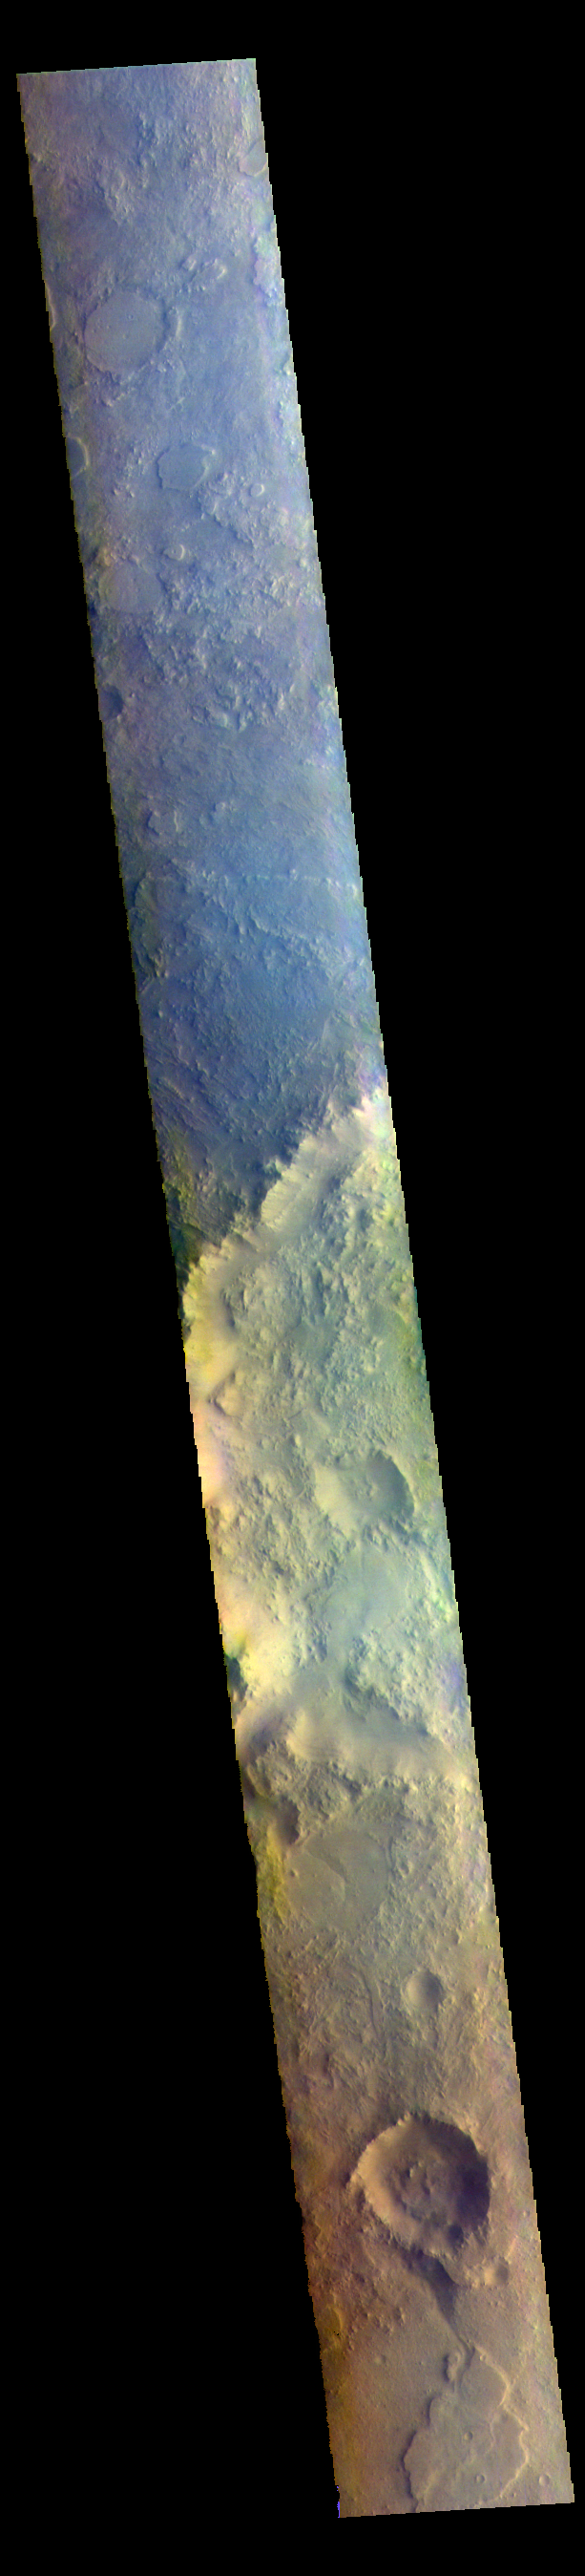

Terra Sabaea – False Color

The THEMIS VIS camera contains 5 filters. The data from different filters can be combined in multiple ways to create a false color image. These false color images may reveal subtle variations of the surface not easily identified in a single band image. Today’s false color image shows part of Terra Sabaea.

The THEMIS VIS camera is capable of capturing color images of the Martian surface using five different color filters. In this mode of operation, the spatial resolution and coverage of the image must be reduced to accommodate the additional data volume produced from using multiple filters. To make a color image, three of the five filter images (each in grayscale) are selected. Each is contrast enhanced and then converted to a red, green, or blue intensity image. These three images are then combined to produce a full color, single image. Because the THEMIS color filters don’t span the full range of colors seen by the human eye, a color THEMIS image does not represent true color. Also, because each single-filter image is contrast enhanced before inclusion in the three-color image, the apparent color variation of the scene is exaggerated. Nevertheless, the color variation that does appear is representative of some change in color, however subtle, in the actual scene. Note that the long edges of THEMIS color images typically contain color artifacts that do not represent surface variation.

Credit: NASA/JPL-Caltech/ASU